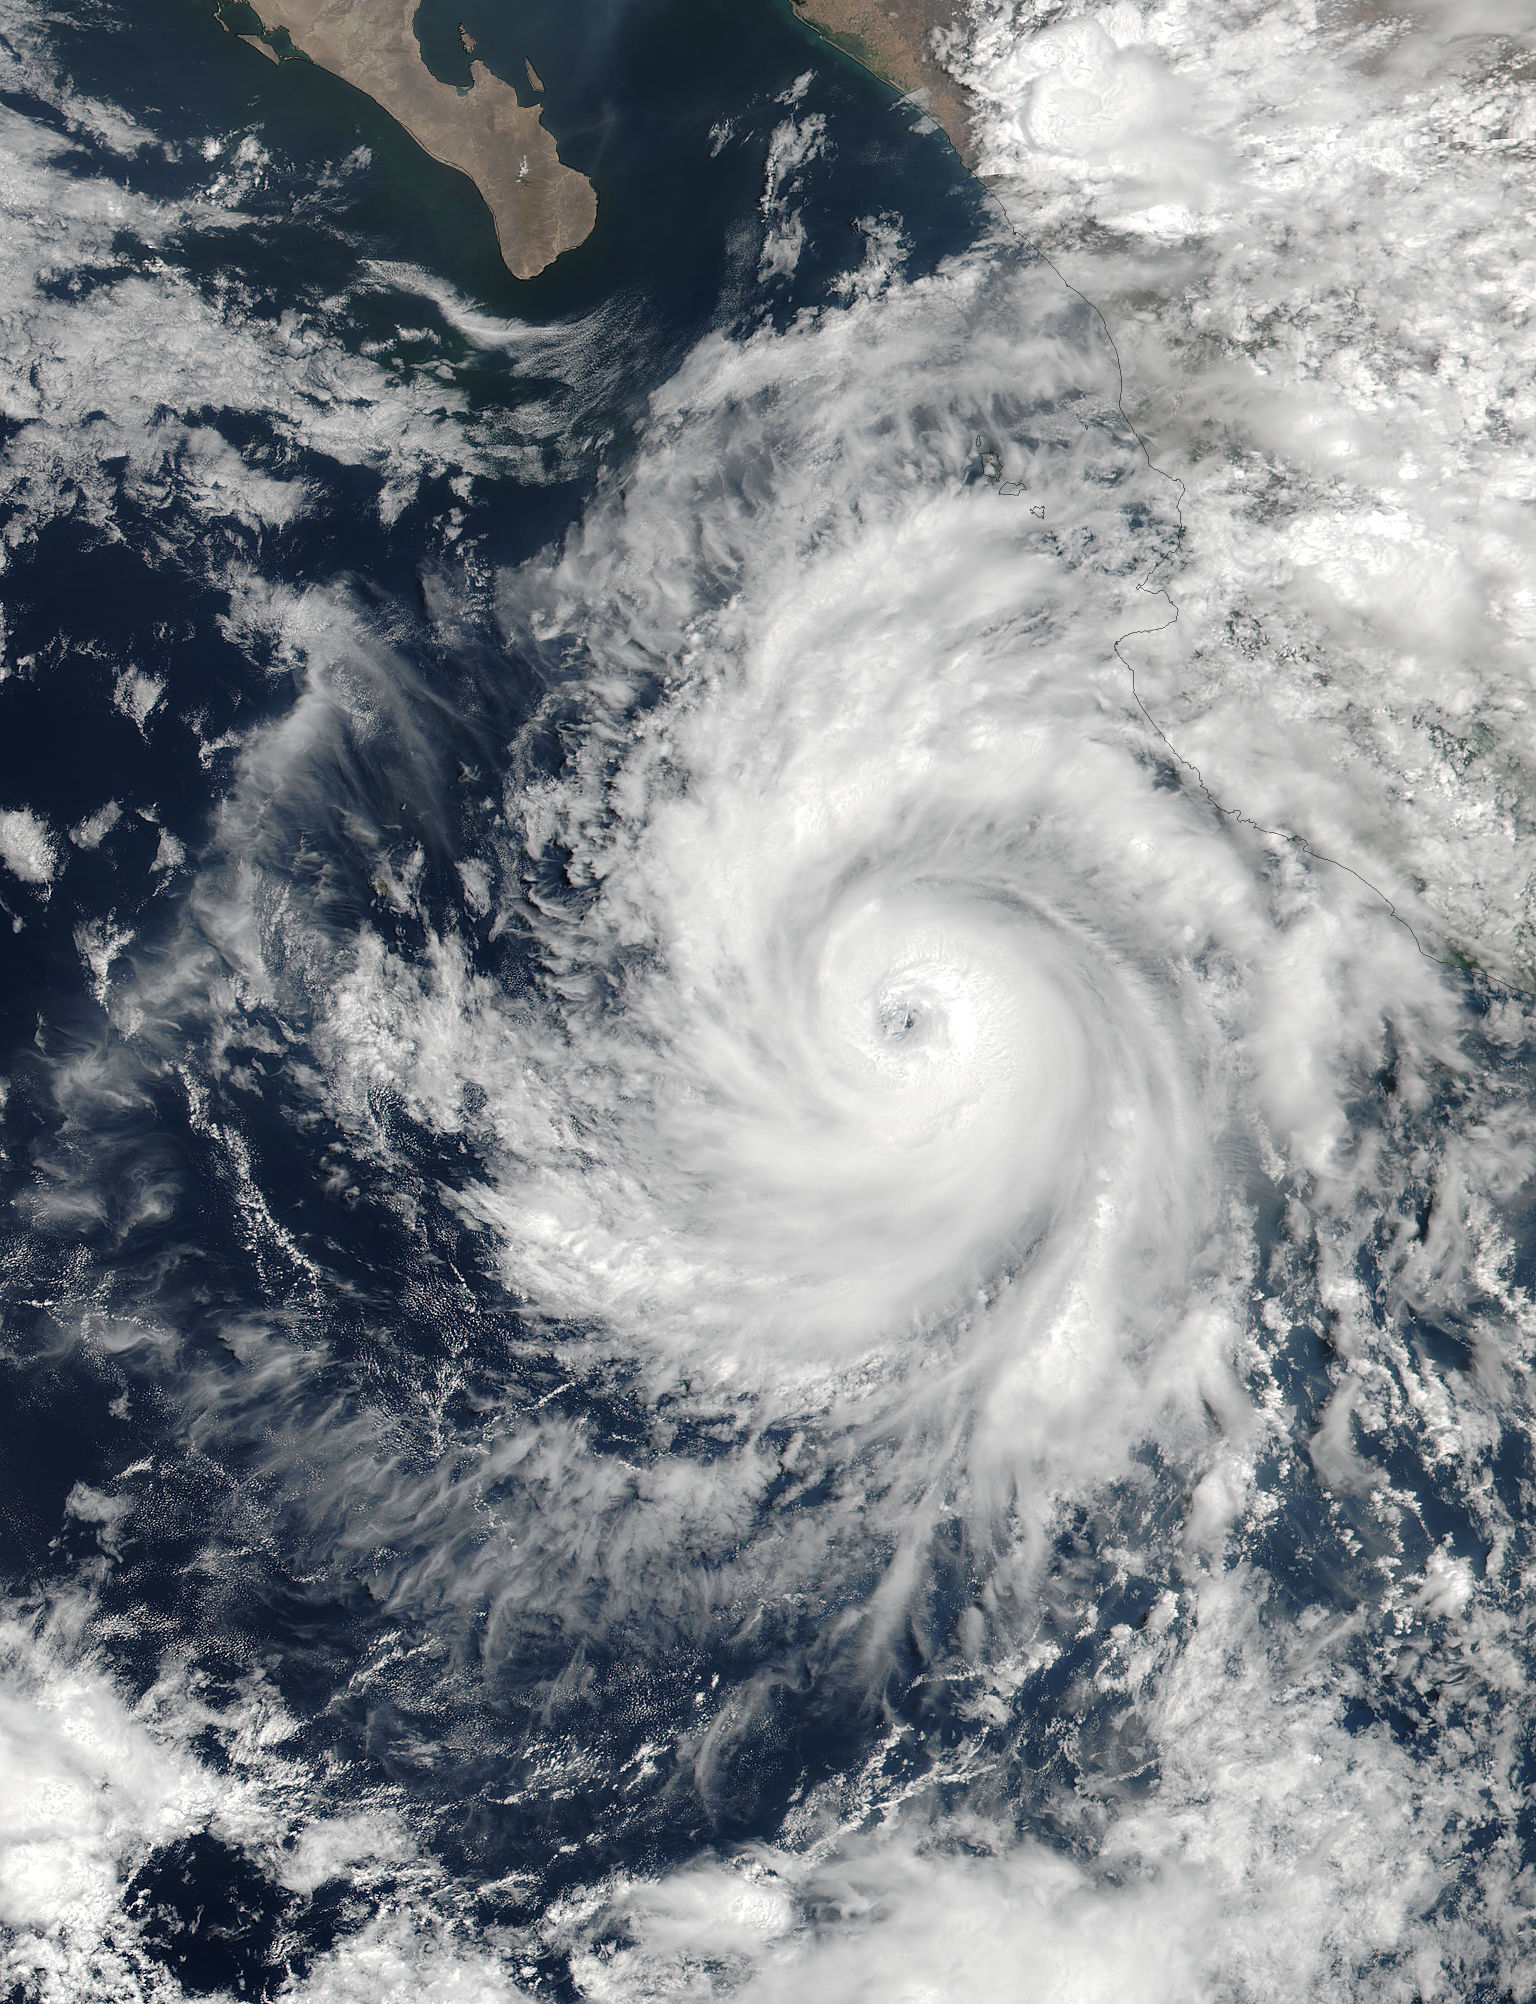

NASA Captures Hurricane Dora at Peak Strength, Before Weakening Began

At 19:36 UTC (3:36 p.m. EDT) on June 26, the Visible Infrared Imaging Radiometer Suite (VIIRS) instrument aboard NASA-NOAA's Suomi NPP satellite provided a visible-light image of Hurricane Dora. The VIIRS imagery showed a small hurricane with a visible pinhole eye surrounded by a thick band of powerful thunderstorms. That strength didn't last long as Dora moved over cooler waters and began to weaken early on June 27. Dora appeared degraded in satellite imagery as strong convection and thunderstorms were diminishing, although the storm still maintained a visible eye. At 11 a.m. EDT (1500 UTC) on Tuesday, June 27, Dora's maximum sustained winds have decreased slightly to near 75 mph (120 kph) with higher gusts. Dora is a small tropical cyclone, as hurricane-force winds extended outward up to 15 miles (30 km) from the center. The NHC said the eye of Hurricane Dora was located near latitude 19.3 degrees north and longitude 110.2 degrees west. That's about 250 miles (400 km) south of the southern tip of Baja California, Mexico. Dora was moving toward the west-northwest near 13 mph (20 kph). The NHC said the center of Dora is expected to pass just north of Socorro Island later today, and remain well south of the Baja California Peninsula. Ocean swells generated by Dora are affecting portions of the coast of southwest Mexico and are expected to spread northwestward and begin affecting portions of the coast of the southern Baja California peninsula through Wednesday, June 28. Dora is moving over sea surface temperatures cooler than 26.6 degrees Celsius or 80 degrees Fahrenheit, which is the threshold to maintain a tropical cyclone. Temperatures cooler than that weaken tropical cyclones. The NHC said that the waters beneath Dora will continue to cool for the next couple of days so Dora is expected to weaken to a tropical storm later today, June 27, and degenerate to a remnant low pressure area over the next two days.

Credit: NASA/NOAA